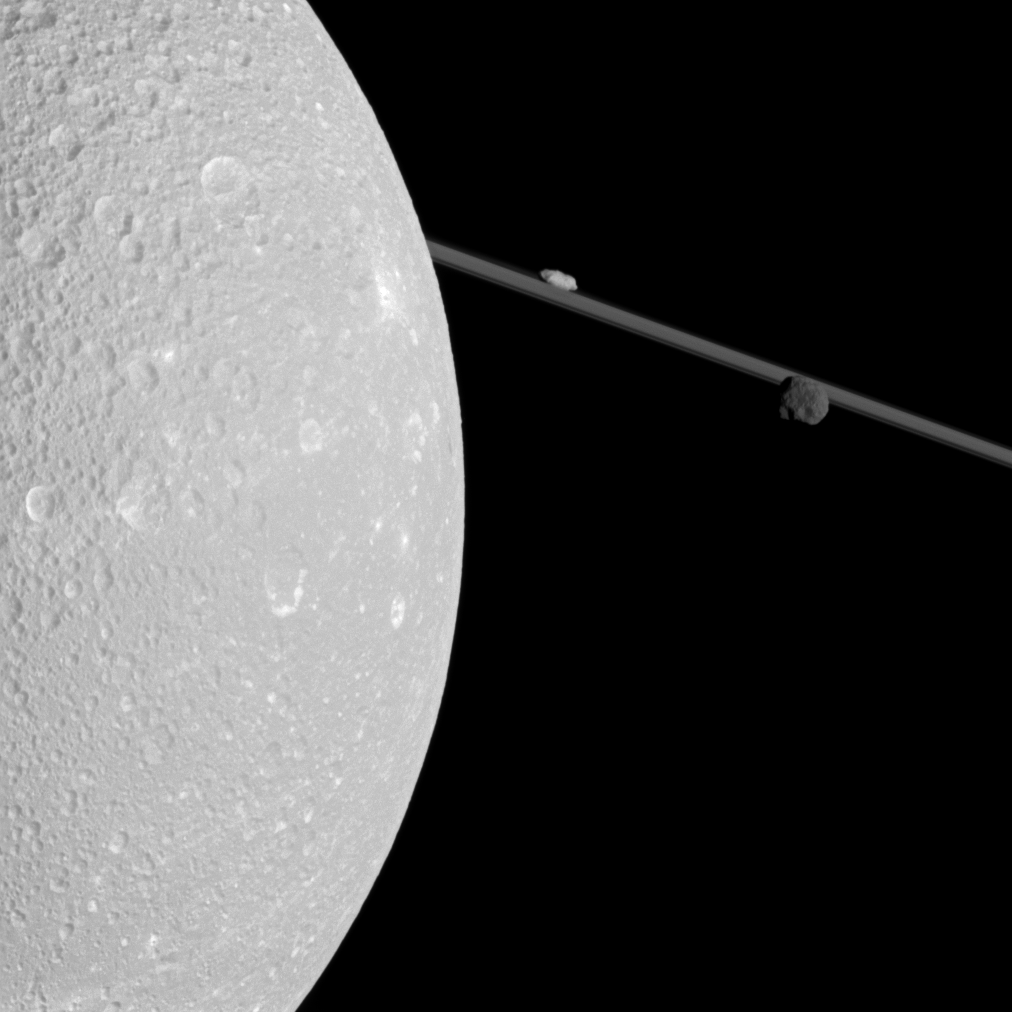

Closest Dione Flyby

Flying past Saturn’s moon Dione, Cassini captured this view which includes two smaller moons, Epimetheus and Prometheus, near the planet’s rings.

The image was taken in visible light with Cassini’s narrow-angle camera during the spacecraft’s flyby of Dione on Dec. 12, 2011. This encounter was the spacecraft’s closest pass of the moon’s surface, but, because this flyby was intended primarily for other Cassini instruments, it did not yield Cassini’s best images of the moon. Higher resolution images were obtained during earlier flybys (see PIA07638).

Dione (698 miles, or 1,123 kilometers across) is closest to Cassini here and is on the left of the image. Potato-shaped Prometheus (53 miles, or 86 kilometers across) appears above the rings near the center top of the image. Epimetheus (70 miles, or 113 kilometers across) is on the right.

This view looks toward the northern, sunlit side of the rings from less than one degree above the ring plane. The view was acquired at a distance of approximately 67,000 miles (108,000 kilometers) from Dione. Image scale is 2,122 feet (647 meters) per pixel on Dione.

The Cassini-Huygens mission is a cooperative project of NASA, the European Space Agency and the Italian Space Agency. The Jet Propulsion Laboratory, a division of the California Institute of Technology in Pasadena, manages the mission for NASA’s Science Mission Directorate, Washington, D.C. The Cassini orbiter and its two onboard cameras were designed, developed and assembled at JPL. The imaging operations center is based at the Space Science Institute in Boulder, Colo.

Credit: NASA/JPL-Caltech/Space Science Institute